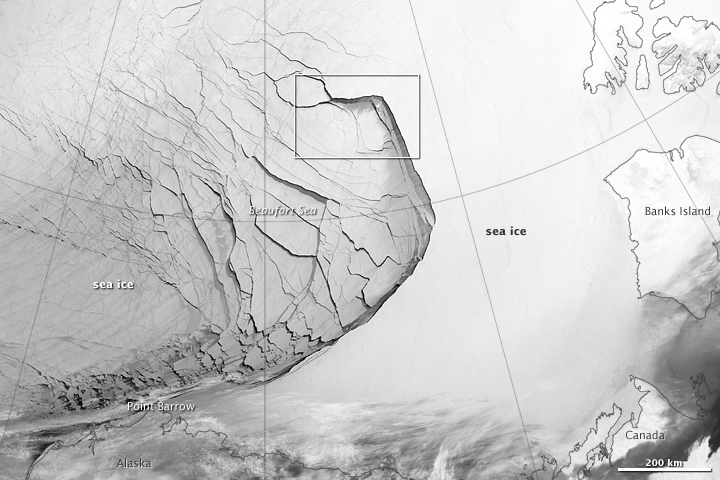

Extensive Ice Fractures in the Beaufort Sea [annotated]

The Visible Infrared Imaging Radiometer Suite (VIIRS) on the Suomi NPP satellite captured this view of extensive sea-ice fracturing off the northern coast of Alaska. The event began in late-January and spread west toward Banks Island throughout February and March 2013. Visualizations of the Arctic often give the impression that the ice cap is a continuous sheet of stationary, floating ice. In fact, it is a collection of smaller pieces that constantly shift, crack, and grind against one another as they are jostled by winds and ocean currents. Especially during the summer—but even during the height of winter—cracks—or leads—open up between pieces of ice. That was what was happening on the left side of the animation (seen here: bit.ly/10kE7sh) in late January. A high-pressure weather system was parked over the region, producing warmer temperatures and winds that flowed in a southwesterly direction. That fueled the Beaufort Gyre, a wind-driven ocean current that flows clockwise. The gyre was the key force pulling pieces of ice west past Point Barrow, the northern nub of Alaska that protrudes into the Beaufort Sea. “A fracturing event in this area is not unusual because the Beaufort Gyre tends to push ice away from Banks Island and the Canadian Archipelago,” explained Walt Meier of the National Snow & Ice Data Center (NSIDC). “Point Barrow can act like a ‘pin point’ where the ice catches and fractures to the north and east.” In February, however, a series of storms passing over central Alaska exacerbated the fracturing. Strong westerly winds prompted several large pieces of ice to break away in an arc-shaped wave that moved progressively east. By the end of February, large pieces of ice had fractured all the way to the western coast of Banks Island, a distance of about 1,000 kilometers (600 miles). The data used to create the animation came from the longwave infrared (thermal) portion of the electromagnetic spectrum, so the animation illustrates how much heat the surface was emitting as VIIRS surveyed the area. Cooler areas (sea ice) appear white, while warmer areas (open water) are dark. The light gray plume near the cracks is warmer, moister air escaping from the ocean and blowing downwind. Clouds do not show up well in the VIIRS thermal band, so the storms that fueled the fracturing are not readily visible. While fracturing events are common, few events sprawl across such a large area or produce cracks as long and wide as those seen here. The age of the sea ice in this area was one of the key reasons this event became so widespread. “The region is covered almost completely by seasonal or first-year ice—ice that has formed since last September,” said Meier. “This ice is thinner and weaker than the older, multi-year ice, so it responds more readily to winds and is more easily broken up.” NASA Earth Observatory images by Jesse Allen using VIIRS day-night band data from the Suomi National Polar-orbiting Partnership. Suomi NPP is the result of a partnership between NASA, the National Oceanic and Atmospheric Administration, and the Department of Defense.

Credit: NASA Earth Observatory